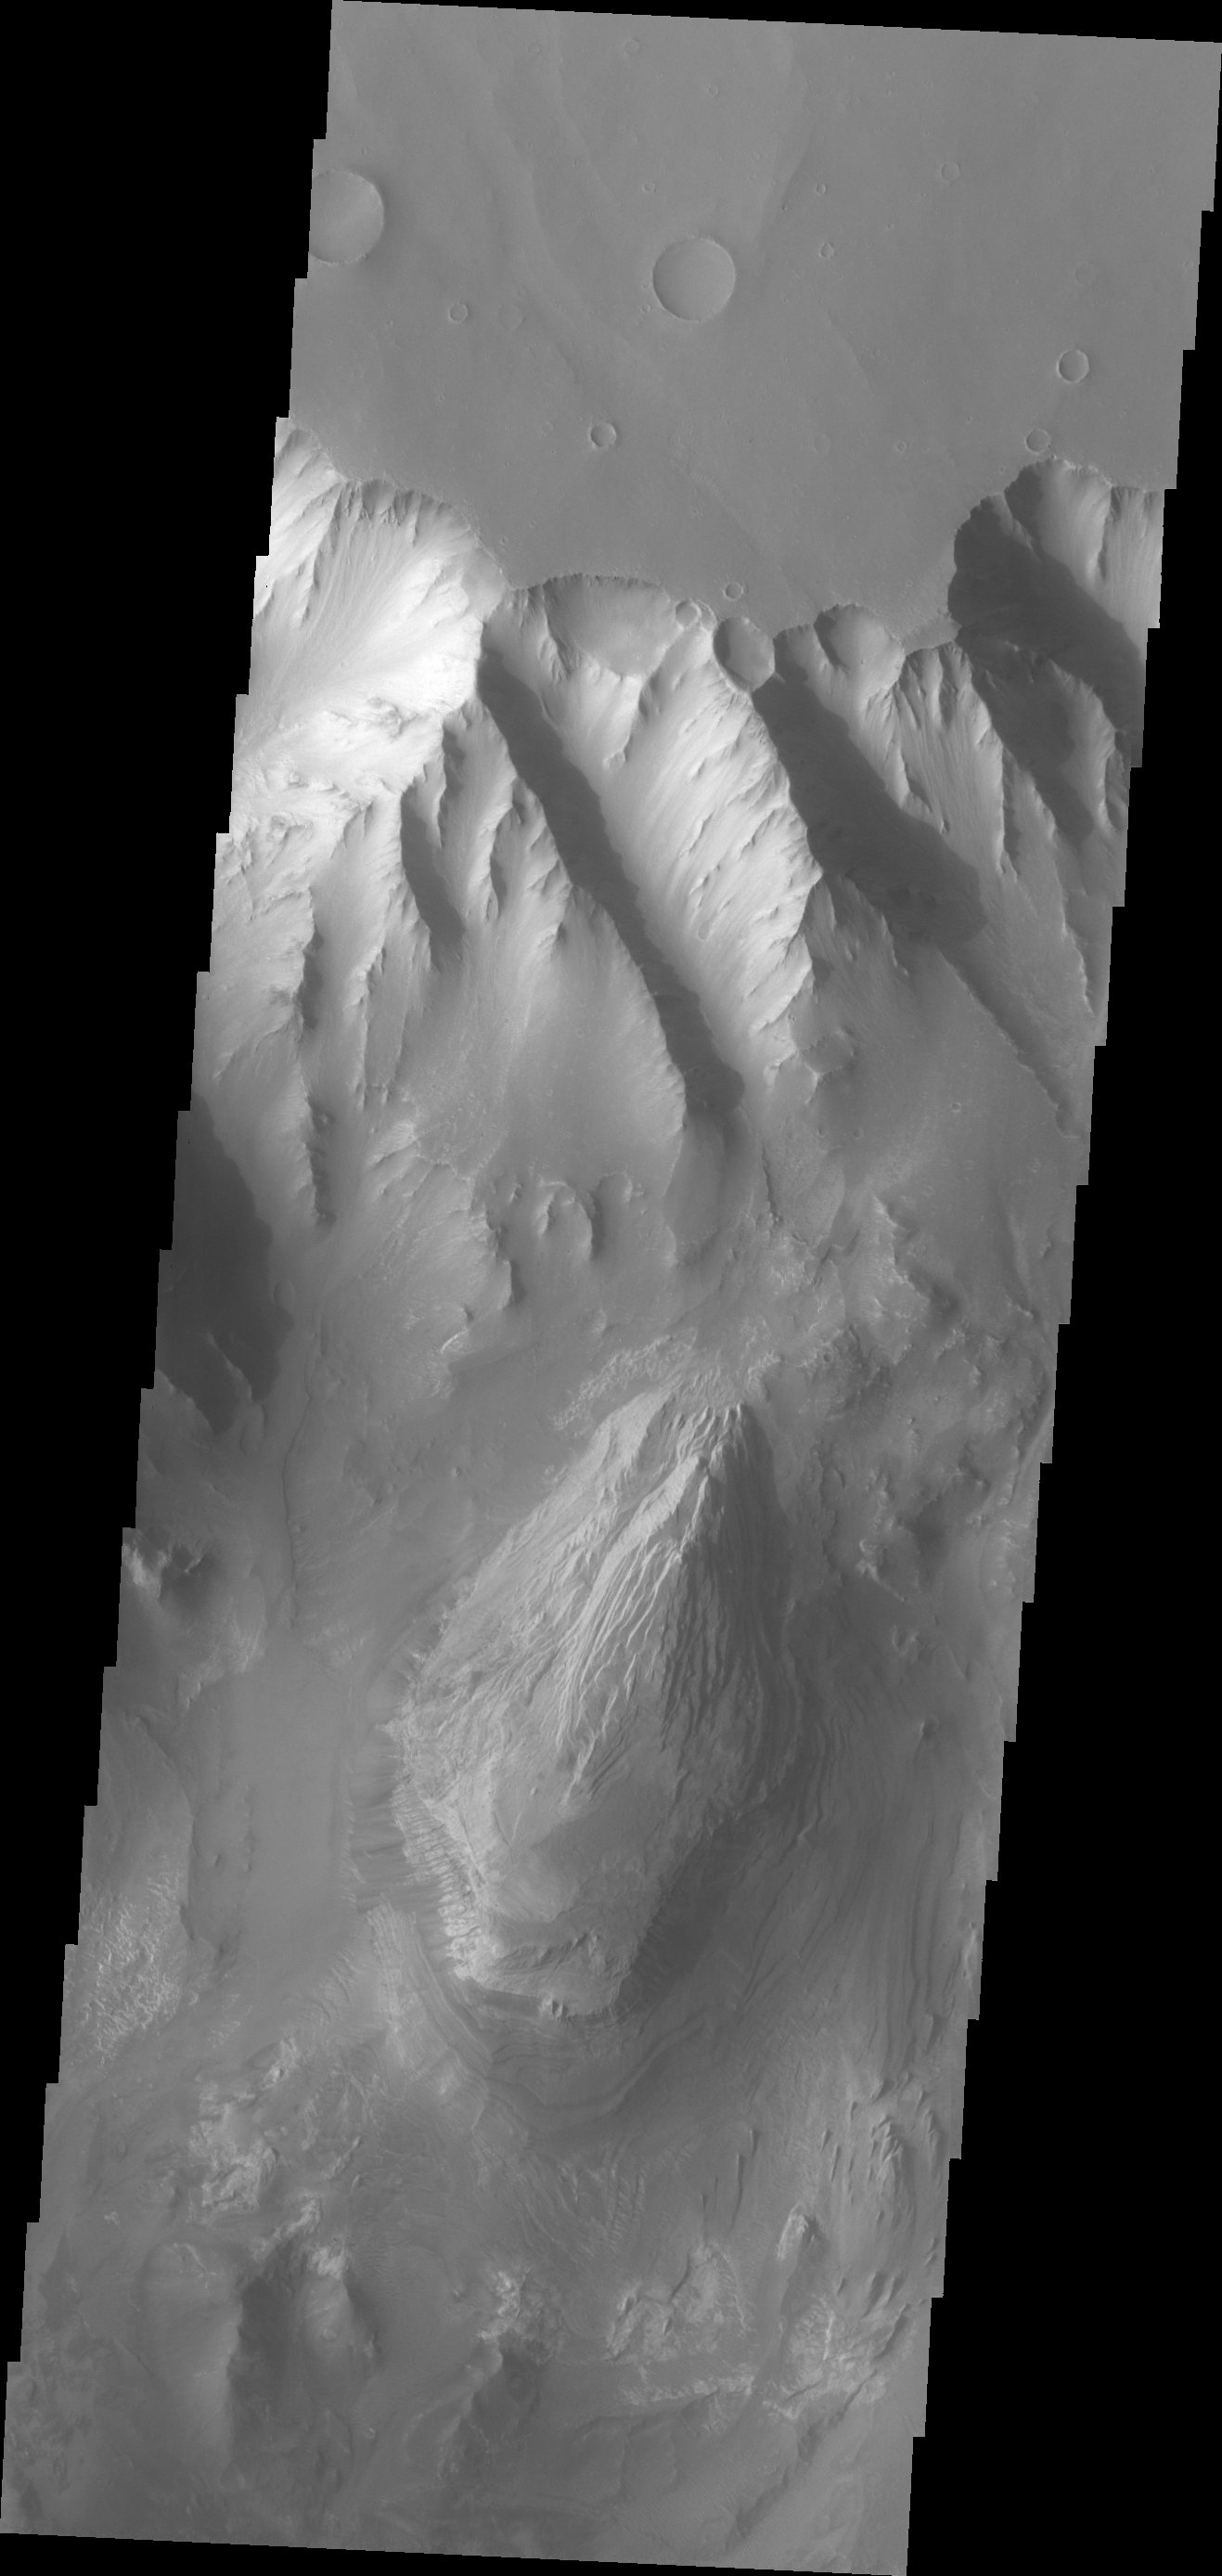

Melas Chasma

This VIS image shows the northern sidewall of Melas Chasma.

Credit: NASA/JPL/ASU